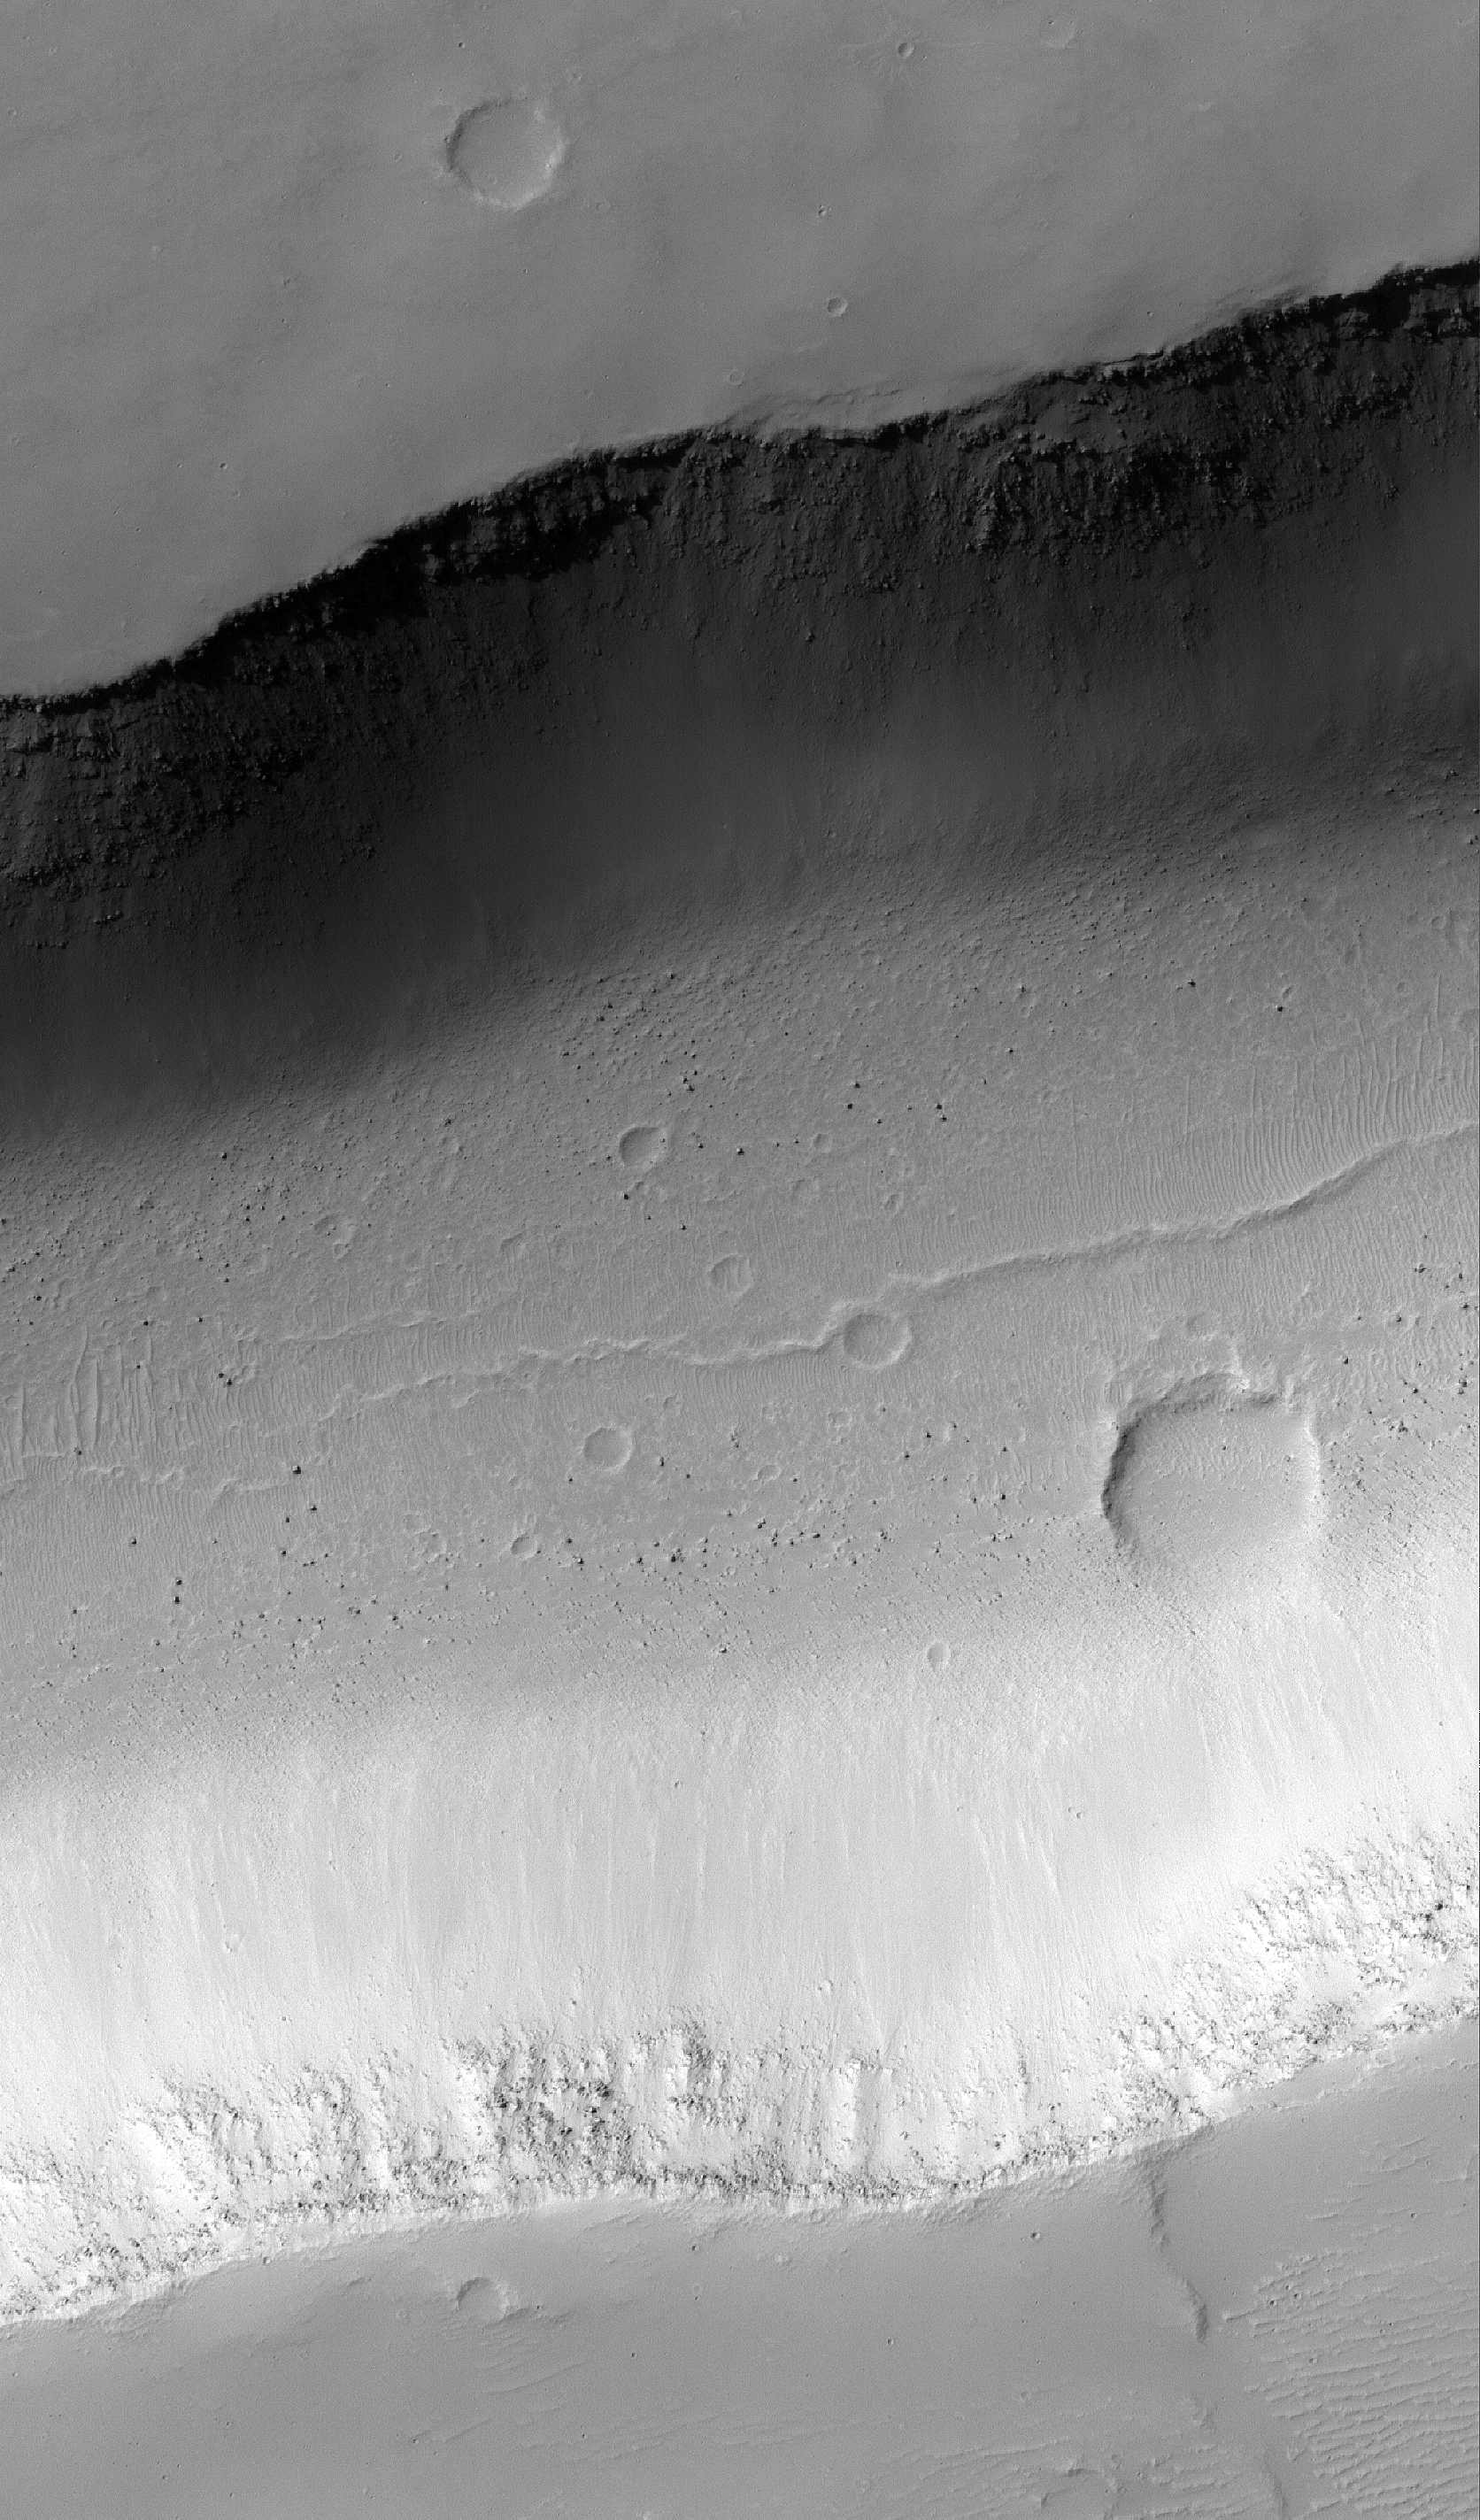

Trough Floor

3 March 2005
This Mars Global Surveyor (MGS) Mars Orbiter Camera (MOC) image shows boulders on the floor of a wide trough in Memnonia Fossae.

Location near: 18.8°S, 150.3°W
Image width: ~3 km (~1.9 mi)
Illumination from: upper left
Season: Southern Winter

Credit: NASA/JPL/Malin Space Science Systems